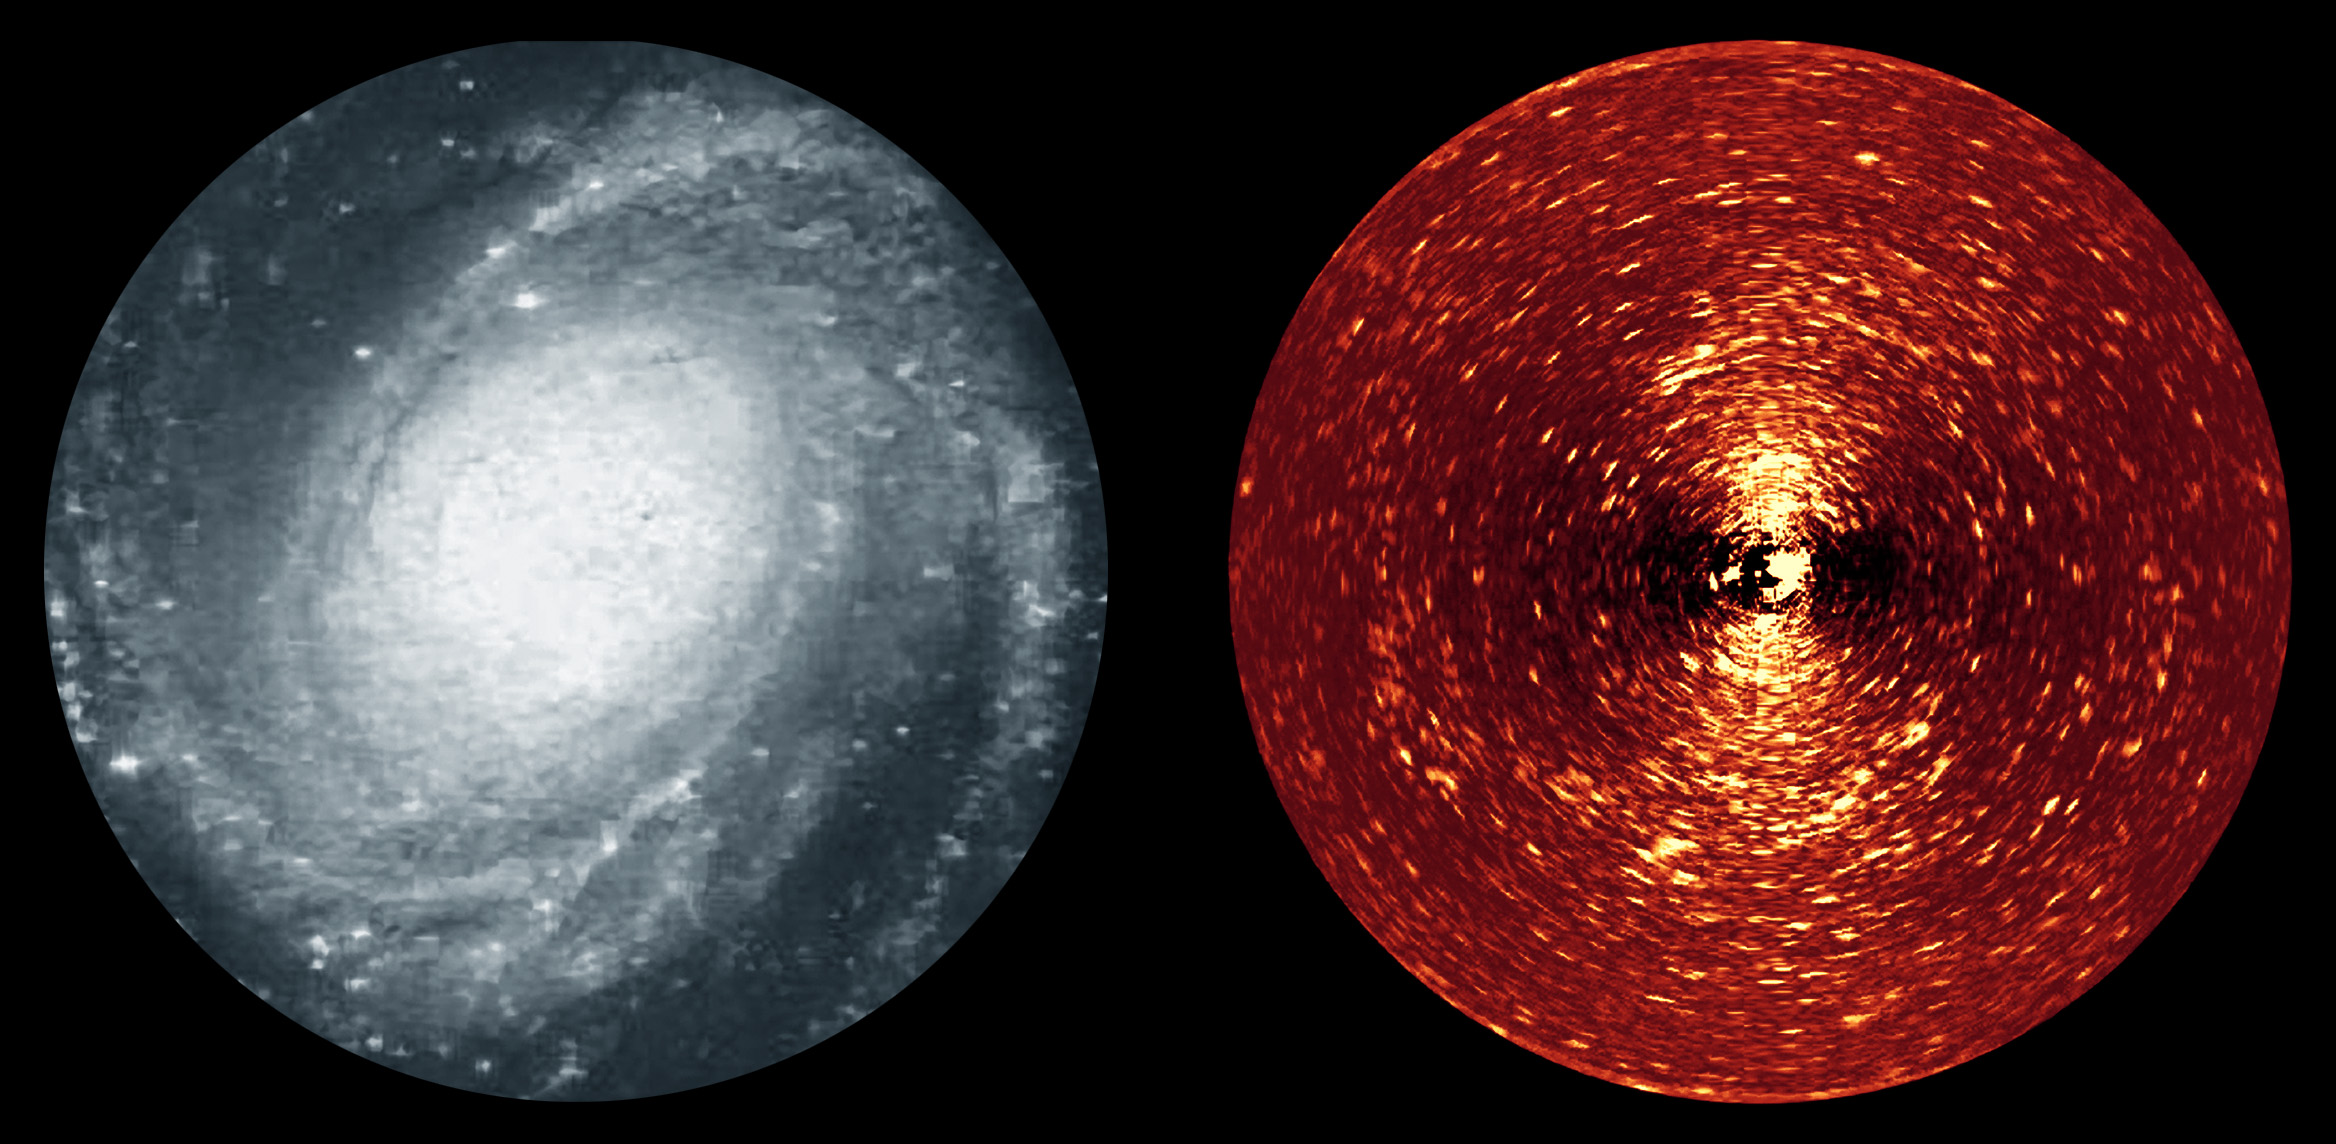

“Missing Link” Found

Poster Version

Here we see two different views of the spiral galaxy, Messier 81. On the left is an image taken in blue light, while on the right is a specially-processed version of an image taken with the Spitzer Space Telescope’s infrared array camera (IRAC) at 4.5 microns. The processed image reveals myriads of tiny arclets, a representative sample of which are arrowed. Each of these arclets represents a young star stream in the disk of the galaxy.

Observing the galaxy in the infrared is the only way to directly see the youngest stars, since the shroud of dust and gas that surrounds them is opaque to visible light, but transparent in the IR. Even so, the unprocessed infrared image was still dominated by the light from the smooth, older disk of the galaxy rather than the faint tracks of young stars. Further processing using a mathematical technique called Fourier filtering allowed the team to pick out structures on the physical scale on which star formation occurs, revealing these streams of young stars flowing away from their stellar nurseries.

M81 is one of several galaxies that were observed in this way. Taken together, this sample is the first time that young star streams have been discovered in the disks of galaxies millions of light years distant, filling in the “missing link” in the evolution of galaxy disks.

Credit: NASA/JPL-Caltech/University of Witwatersrand